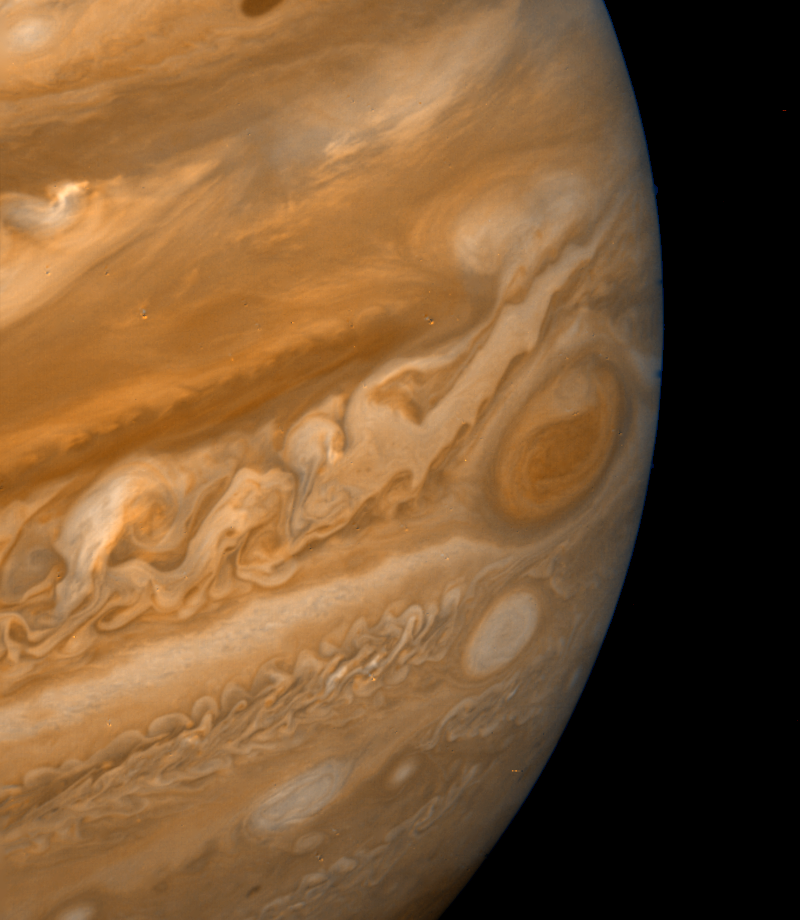

Jupiter’s Great Red Spot

This color composite made from Voyager 2 narrow-angle camera frames shows the Great Red Spot during the late Jovian afternoon. North of the Red Spot lies a curious darker section of the South Equatorial Belt (SEB), the belt in which the Red Spot is located. A bright eruption of material passing from the SEB northward into the diffuse equatorial clouds has been observed on all occasions when this feature passes north of the Red Spot. The remnants of one such eruption are apparent in this photograph. To the lower left of the Red Spot lies one of the three long-lived White Ovals. This photograph was taken on June 29, 1979, when Voyager 2 was over 9 million kilometers (nearly 6 million miles) from Jupiter. The smallest features visible are over 170 kilometers (106 miles) across.

Credit: NASA/JPL